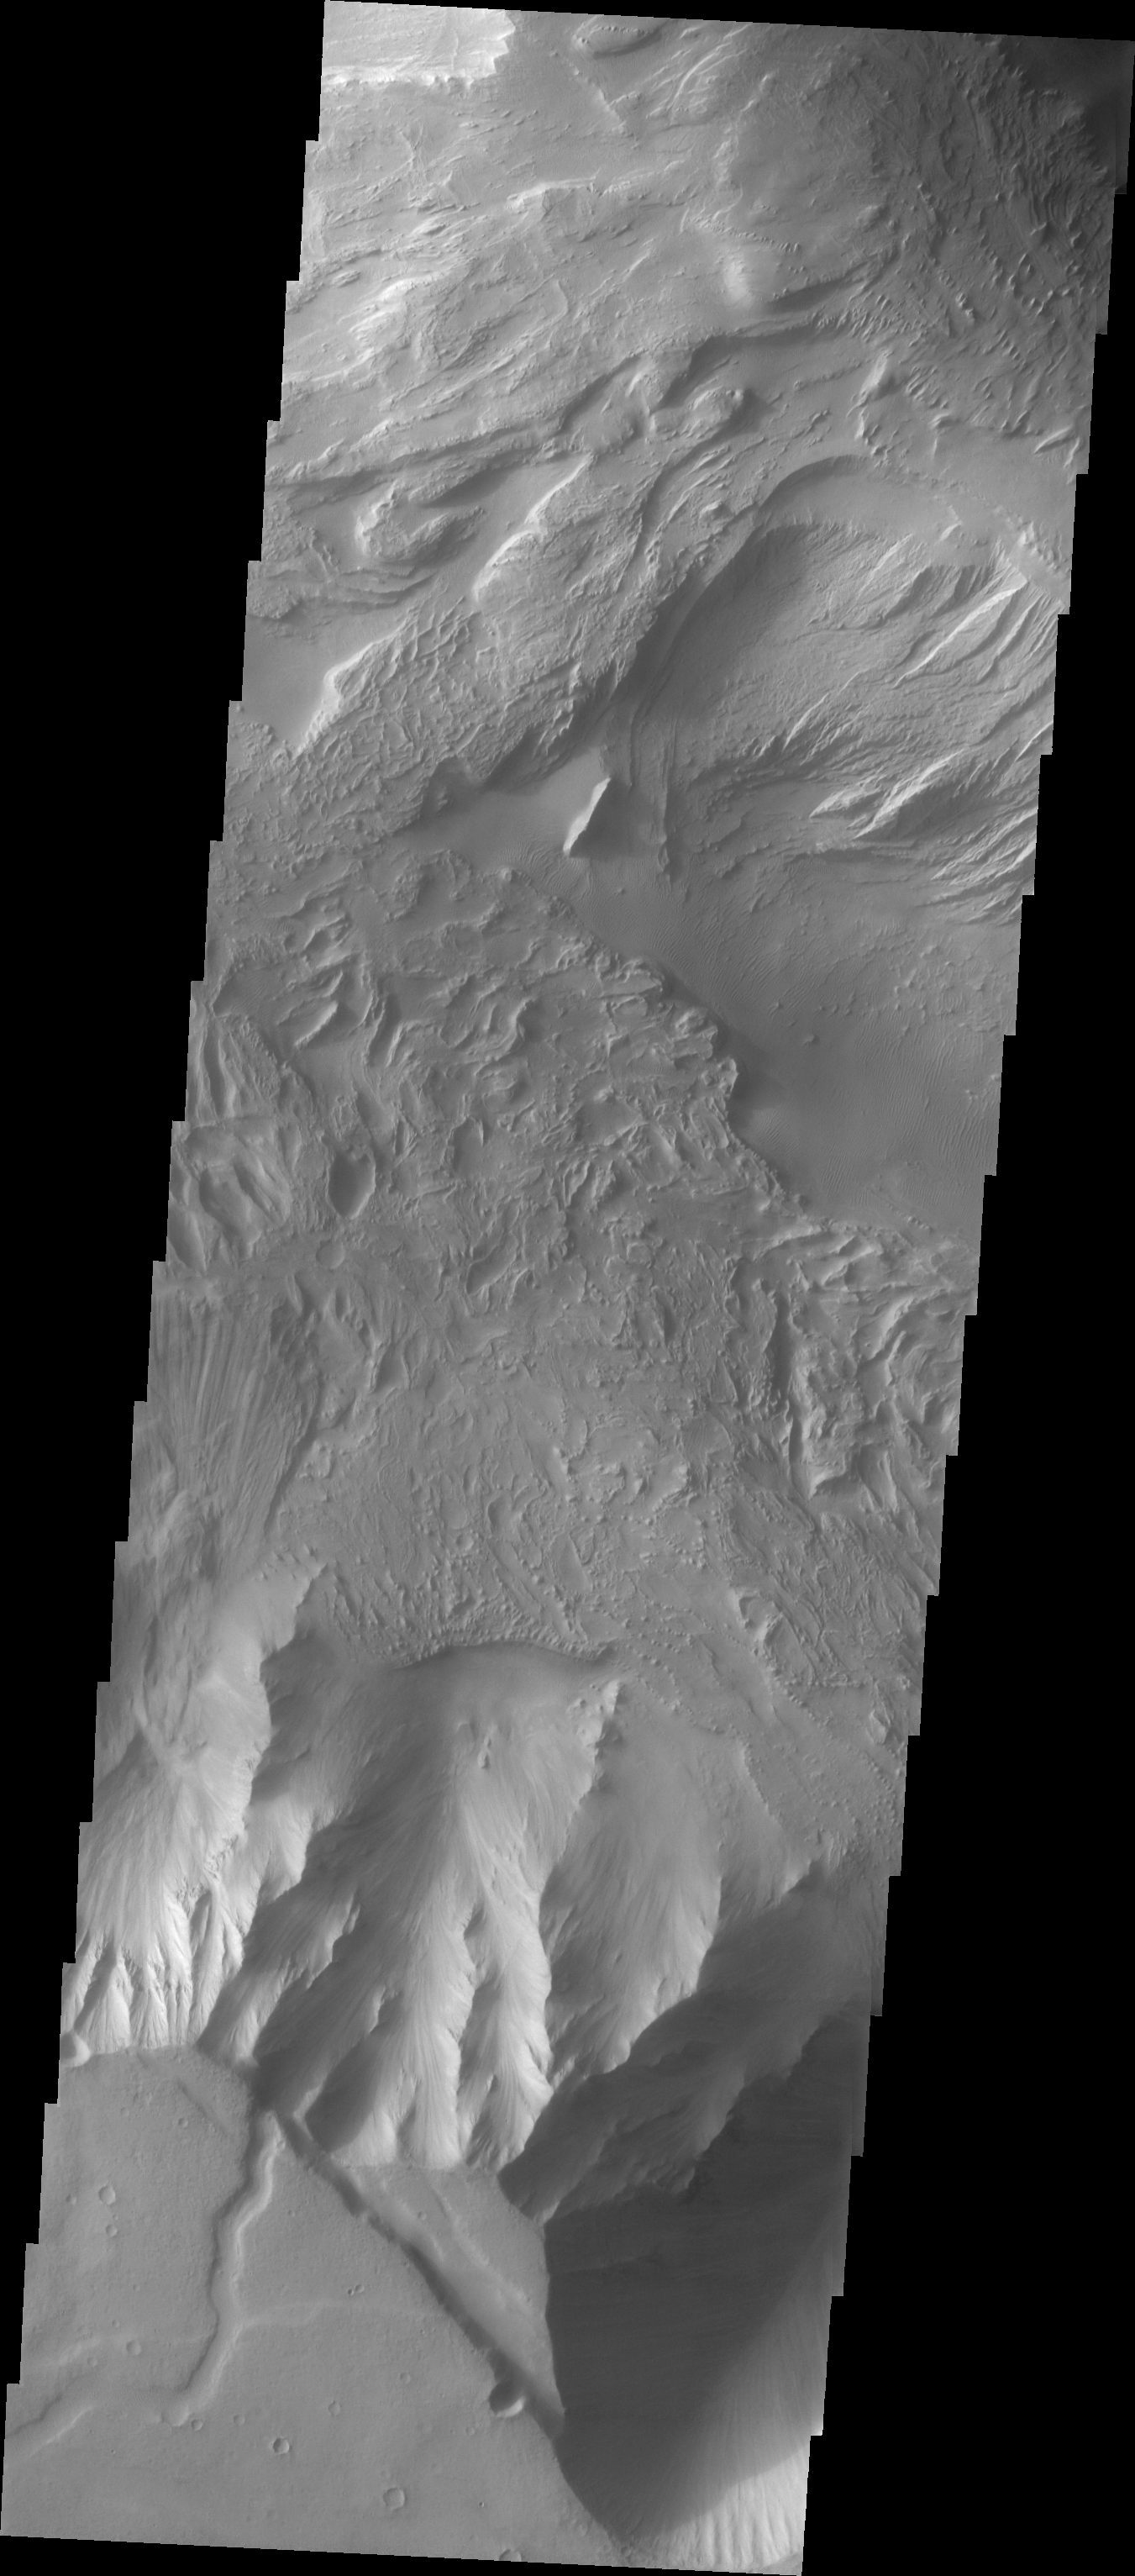

Candor Chasma Landslide

The Odyssey spacecraft has taken some great pictures of Valles Marineris, the largest canyon in the solar system. If this canyon were on Earth, it would stretch from New York to Los Angeles. For the next several weeks, the Image of the Day will tour some of the canyons that make up this vast system. We will start with Ius Chasma in the west, and end with Coprates Chasma to the east. For more information on Vallis Marineris, please see http://mars.jpl.nasa.gov/mep/science/vm.html.

This image shows an area in Candor Chasma. Wind etched surfaces, dunes and layered rock are present in this area. A land slide can be seen on the left-center portion of this image.

Image information: VIS instrument. Latitude -8.1, Longitude 293.8 East (66.2 West). 19 meter/pixel resolution.

Note: this THEMIS visual image has not been radiometrically nor geometrically calibrated for this preliminary release. An empirical correction has been performed to remove instrumental effects. A linear shift has been applied in the cross-track and down-track direction to approximate spacecraft and planetary motion. Fully calibrated and geometrically projected images will be released through the Planetary Data System in accordance with Project policies at a later time.

NASA’s Jet Propulsion Laboratory manages the 2001 Mars Odyssey mission for NASA’s Office of Space Science, Washington, D.C. The Thermal Emission Imaging System (THEMIS) was developed by Arizona State University, Tempe, in collaboration with Raytheon Santa Barbara Remote Sensing. The THEMIS investigation is led by Dr. Philip Christensen at Arizona State University. Lockheed Martin Astronautics, Denver, is the prime contractor for the Odyssey project, and developed and built the orbiter. Mission operations are conducted jointly from Lockheed Martin and from JPL, a division of the California Institute of Technology in Pasadena.

Credit: NASA/JPL/Arizona State University